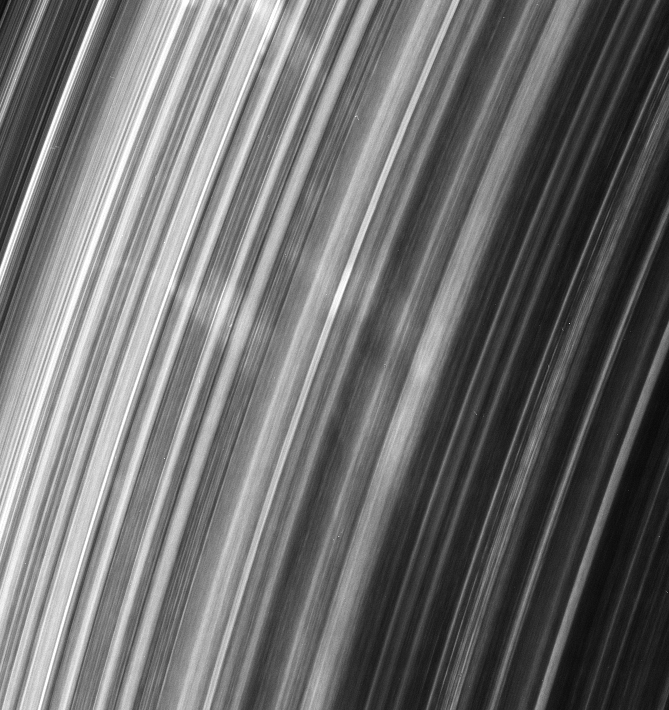

Spoke Siblings

This group of spokes in Saturn’s B ring extends over more than 5,000 kilometers (3,100 miles) radially across the ringplane.

The bright wedge to the left of center has a trailing edge (its top right edge) which is nearly radial and a leading edge which is sheared by about 30 degrees (forming a “Y” shape). The rest of the spokes also seem to be sheared by the same amount on both edges.

Scientists believe that spokes are essentially radial when they form. From this amount of shear, ring scientists deduce that the spokes in this group probably were all created at about the same time. Combining the amount of the spokes’ shear with their radial distance from Saturn provides an approximate time when the features were created — about 100 minutes before this image was taken.

This view looks toward the unlit side of the rings from about 47 degrees above the ringplane.

The image was taken in visible light with the Cassini spacecraft narrow-angle camera on Jan. 7, 2007 at a distance of approximately 1.8 million kilometers (1.1 million miles) from Saturn and at a Sun-Saturn-spacecraft, or phase, angle of 145 degrees. Image scale is 11 kilometers (7 miles) per pixel.

The Cassini-Huygens mission is a cooperative project of NASA, the European Space Agency and the Italian Space Agency. The Jet Propulsion Laboratory, a division of the California Institute of Technology in Pasadena, manages the mission for NASA’s Science Mission Directorate, Washington, D.C. The Cassini orbiter and its two onboard cameras were designed, developed and assembled at JPL. The imaging operations center is based at the Space Science Institute in Boulder, Colo.

Credit: NASA/JPL/Space Science Institute